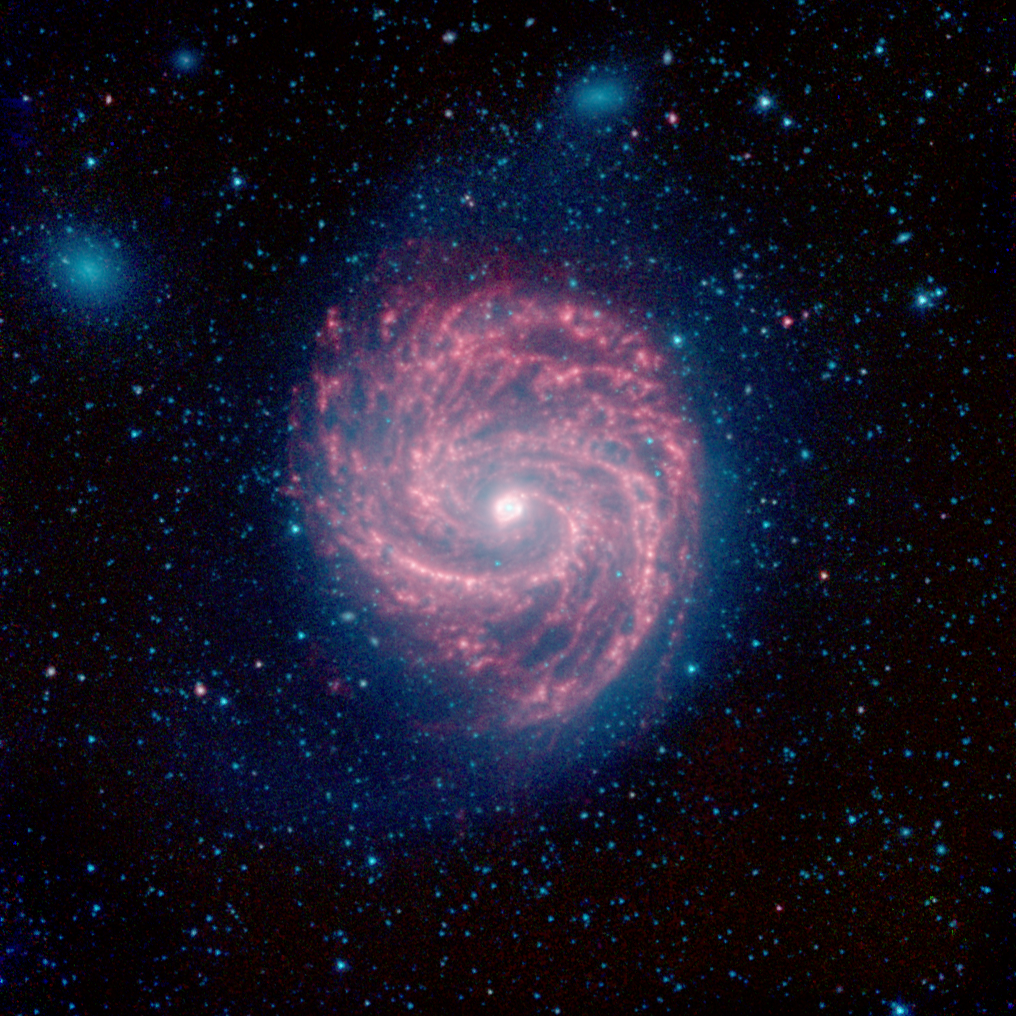

The Swirling Arms of the M100 Galaxy

M100 is a classic example of a grand design spiral galaxy, with prominent and well-defined spiral arms winding from the hot center, out to the cooler edges of the galaxy. It is located about 55 million light years away from Earth, in the little-known constellation of Coma Berenices, near to the more recognizable Leo.

In the center, we can see a prominent ring of hot, bright dust surrounding the inner galactic core. Moving further out, the spiral arms peter out towards the edges of the galaxy, where thick webs of dust dominate. Beyond the edges of the dust clouds, a faint blue glow of stars extends to the edge of the galaxys disk.

Two small companion galaxies, known as NGC 4323 and NGC 4328, appear as fuzzy blue blobs on the upper side of M100. These so-called lenticular galaxies are virtually clear of any dust, so they lack any of the red/green glow seen in their bigger neighbor. The shape of M100 is probably being perturbed by the gravity of these galaxies.

M100 was discovered in 1781, and is now known to stretch roughly 160,000 light years from one side to the other, making it about one and a half times the size of our own Milky Way galaxy. By studying these infrared images of M100, astronomers can map out the structure of the stars and dust, and study the ways in which galaxies like our Milky Way were formed.

M100 is well-known to astronomers because of the five stars that have become supernovae within the galaxy between 1901 and 2006. These exploding stars are extremely useful for helping astronomers to calibrate distance scales in the universe, and to estimate the age of the universe since its creation in the Big Bang.

The red regions reveal dust clouds that light up under the illumination of the surrounding stars. The stars themselves shine most brightly at the shorter infrared wavelengths, showing up here in blue. The blue dots covering the entire image are stars that lie between us and M100.

Infrared light with wavelengths of 3.6 and 4.5 microns are displayed in blue and green showing primarily the glow from starlight. 8 micron light is rendered in red; the small contribution from starlight at 8 microns was subtracted out from the data to better show the dust structures near the galaxys center.

This image was originally released on August 2, 2012.

NASA’s Jet Propulsion Laboratory, Pasadena, Calif., manages the Spitzer Space Telescope mission for NASA’s Science Mission Directorate, Washington. Science operations are conducted at the Spitzer Science Center at the California Institute of Technology in Pasadena. Data are archived at the Infrared Science Archive housed at the Infrared Processing and Analysis Center at Caltech. Caltech manages JPL for NASA.

Credit: NASA/JPL-Caltech